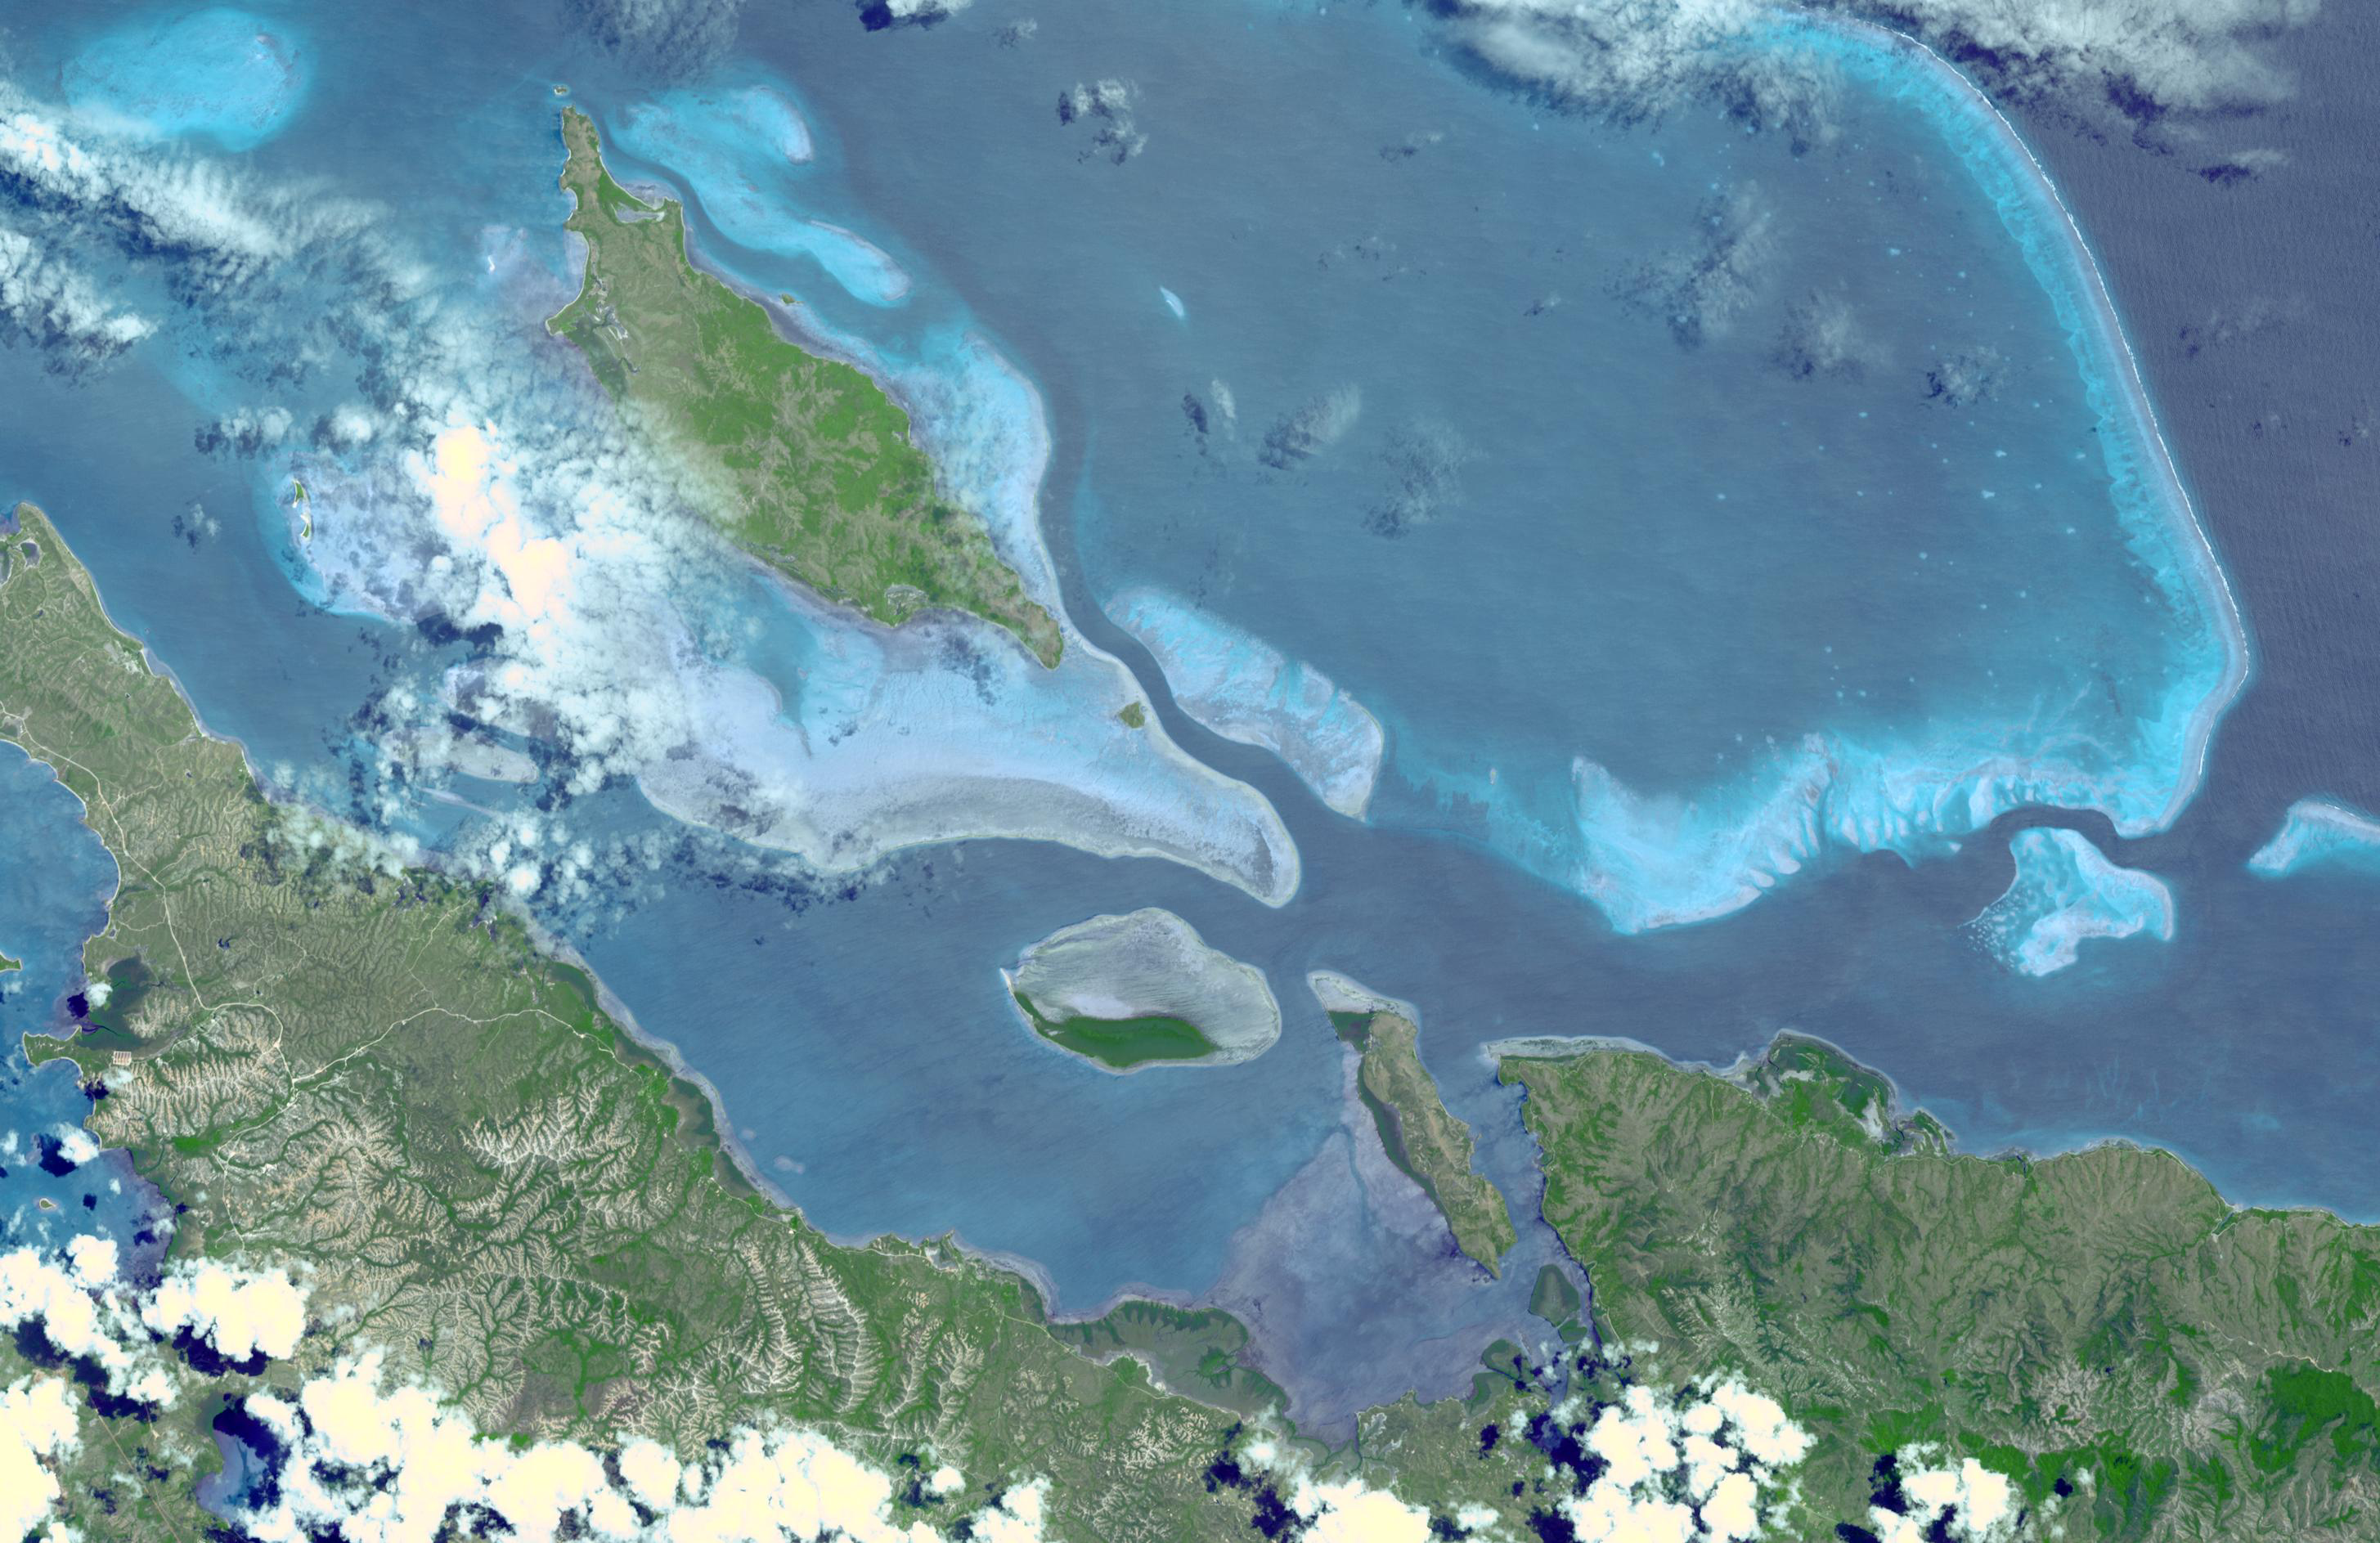

Lagoons of New Caledonia

In 2008, UNESCO added the Lagoons of New Caledonia to the World Heritage Site list. This serial site comprises six marine clusters that represent the main diversity of coral reefs and associated ecosystems in the French Pacific Ocean archipelago of New Caledonia and one of the three most extensive reef systems in the world. These Lagoons are of exceptional natural beauty. They feature a remarkable diversity of coral and fish species and a continuum of habitats from mangroves to seagrasses with the world’s most diverse concentration of reef structures. The Lagoons of New Caledonia display intact ecosystems, with healthy populations of large predators, and a great number and diversity of big fish. They provide habitat to a number of emblematic or threatened marine species such as turtles, whales or dugongs whose population here is the third largest in the world. The image was acquired August 23, 2003, covers an area of 28.3 x 43.7 km, and is located at 20.2 degrees south latitude, 164.2 degrees east longitude.

With its 14 spectral bands from the visible to the thermal infrared wavelength region and its high spatial resolution of 15 to 90 meters (about 50 to 300 feet), ASTER images Earth to map and monitor the changing surface of our planet. ASTER is one of five Earth-observing instruments launched December 18, 1999, on NASA’s Terra. The instrument was built by Japan’s Ministry of Economy, Trade and Industry. A joint U.S./Japan science team is responsible for validation and calibration of the instrument and the data products.

The broad spectral coverage and high spectral resolution of ASTER provides scientists in numerous disciplines with critical information for surface mapping and monitoring of dynamic conditions and temporal change. Example applications are: monitoring glacial advances and retreats; monitoring potentially active volcanoes; identifying crop stress; determining cloud morphology and physical properties; wetlands evaluation; thermal pollution monitoring; coral reef degradation; surface temperature mapping of soils and geology; and measuring surface heat balance.

The U.S. science team is located at NASA’s Jet Propulsion Laboratory, Pasadena, Calif. The Terra mission is part of NASA’s Science Mission Directorate, Washington, D.C.

Credit: NASA/GSFC/METI/ERSDAC/JAROS, and U.S./Japan ASTER Science Team